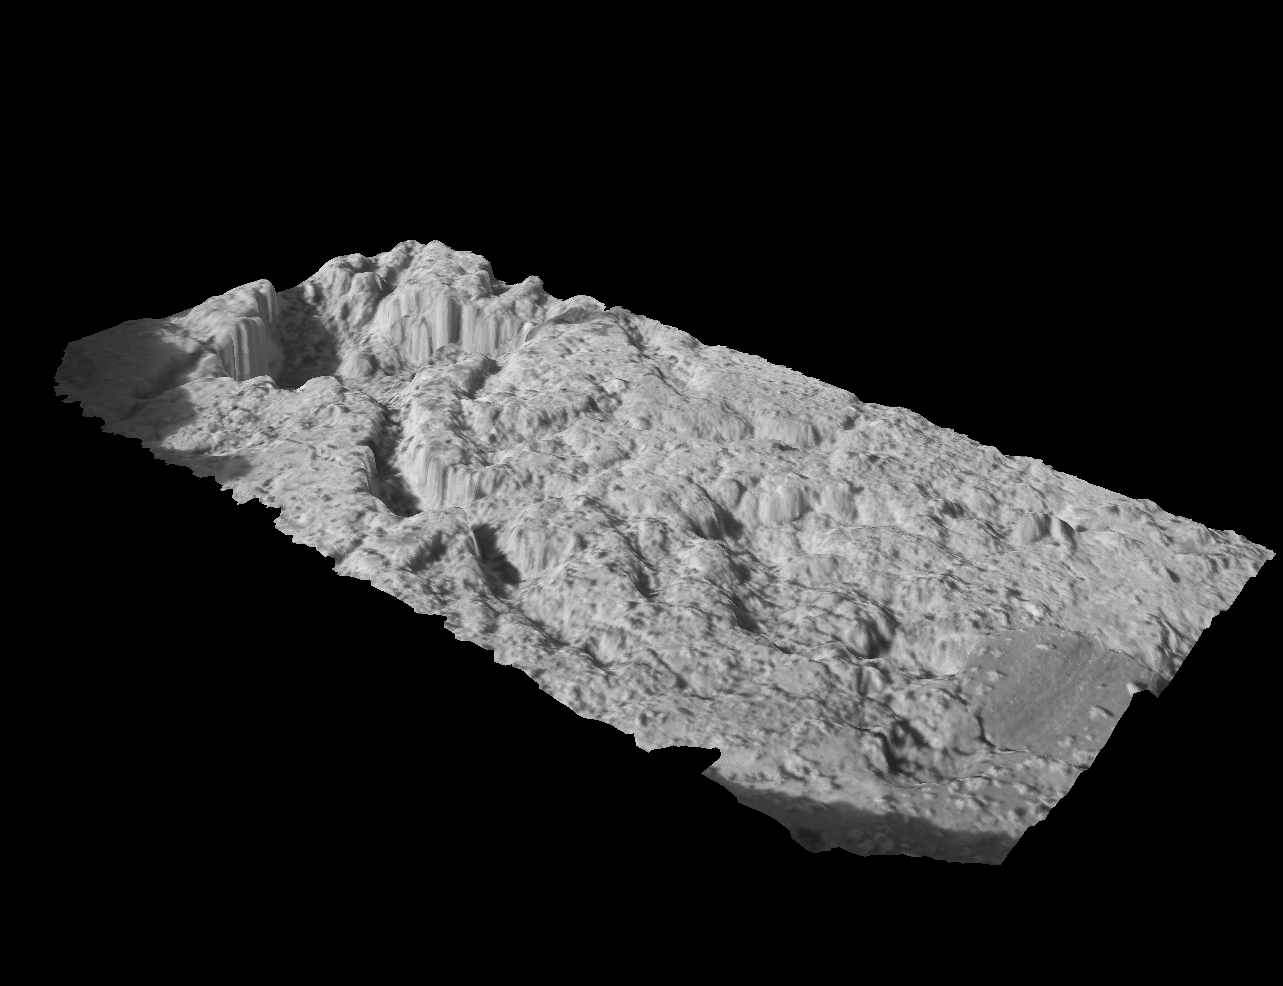

“Blueberry” Exposed

This three-dimensional model shows a postage-stamp-sized patch of the rock target in the outcrop near the Mars Exploration Rover Opportunity’s landing site. A sliced sphere-like particle, or “blueberry,” can be seen to the far right of the model. The model was created from images taken by the rover’s microscopic imager, after the surface of the rock was scraped away with the rock abrasion tool.

Credit: NASA/JPL/Cornell/USGS/Ames